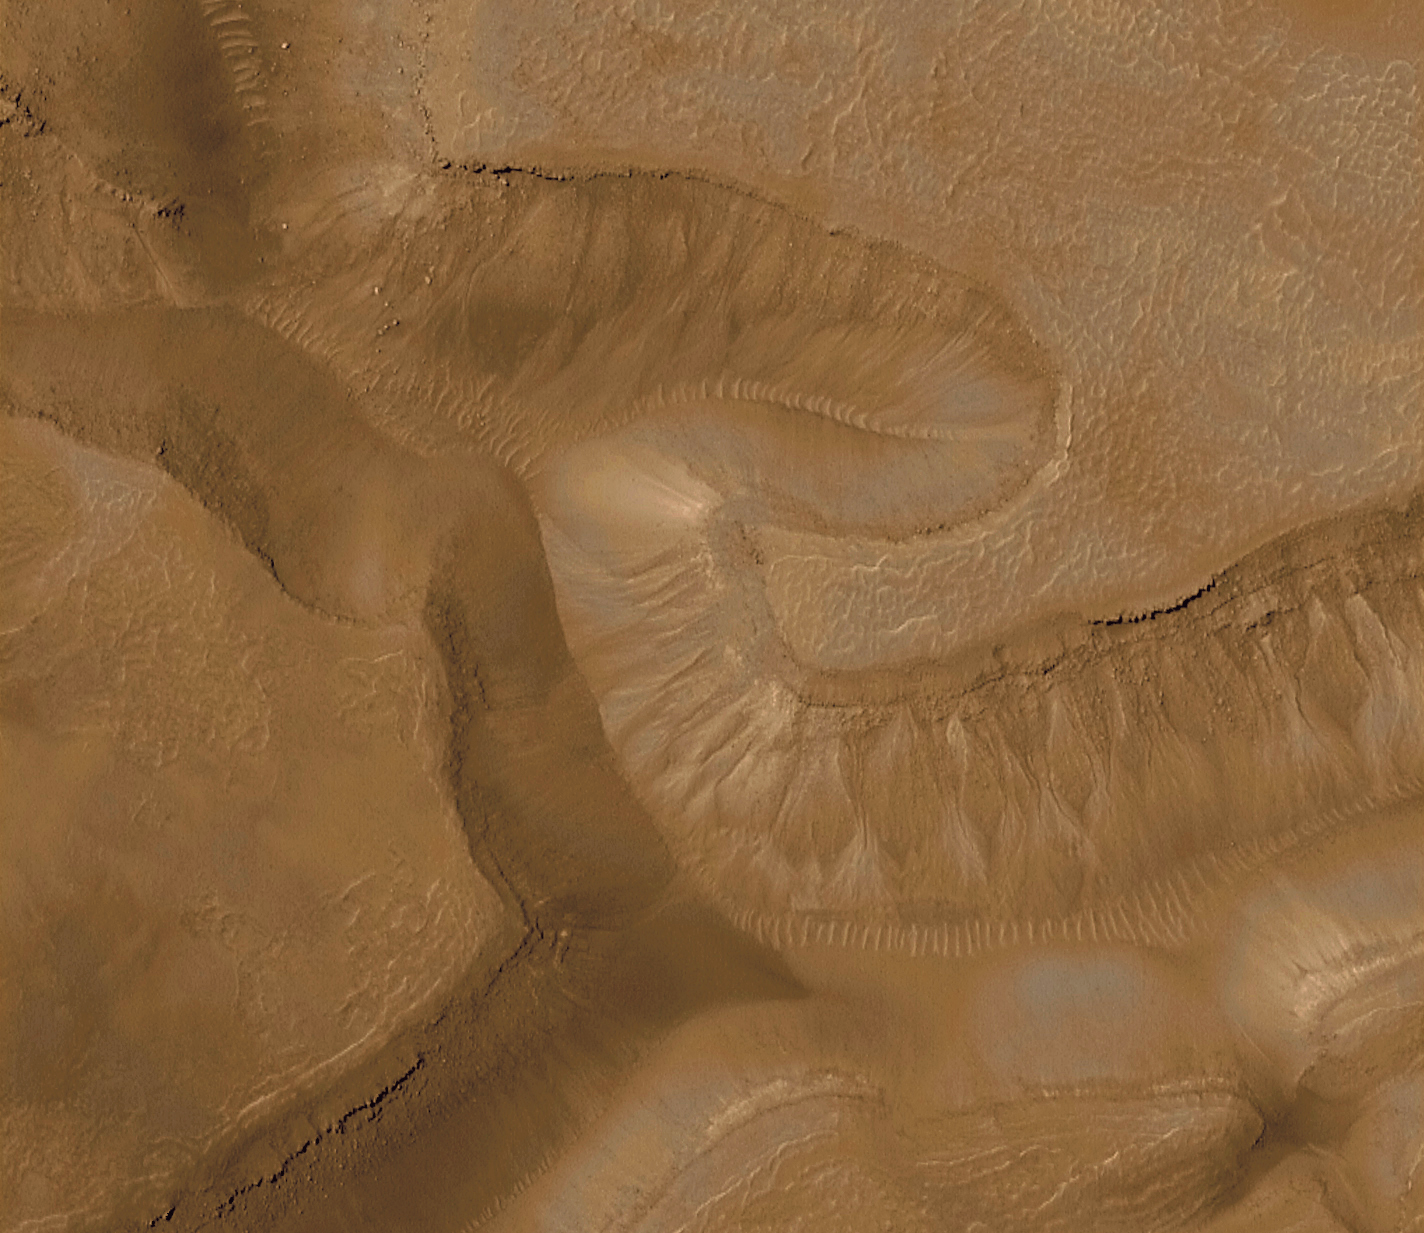

Evidence for Recent Liquid Water on Mars: Gullies in Gorgonum Chaos

The first two pictures (top and above left) are from the Mars Global Surveyor (MGS) Mars Orbiter Camera (MOC) and show a series of troughs and layered mesas in the Gorgonum Chaos region of the martian southern hemisphere. The picture at the top of the page is a portion of the picture on the left above. The Viking view (above right) shows the location of the MOC image in the chaotic terrain. Gullies proposed to have been formed by seeping groundwater emanate from a specific layer near the tops of trough walls, particularly on south-facing slopes (south is toward the bottom of each picture). The presence of so many gullies associated with the same layer in each mesa suggests that this layer is particularly effective in storing and conducting water. Such a layer is called an aquifer, and this one appears to be present less than a few hundred meters (few hundred yards) beneath the surface in this region.

The MOC pictures were taken on January 22, 2000. The sample at the top of the page is an area 3 kilometers (1.9 miles) wide by 2.6 km (1.6 mi) high. The long view (above left) covers an area 3 kilometers (1.9 miles) wide by 22.6 km (14 mi) long. Sunlight illuminates each scene from the upper left. The images are located near 37.5°S, 170.5°W. The context image (above right) was acquired by the Viking 1 orbiter in 1977 and is illuminated from the upper right, north is up. MOC high resolution images are taken black-and-white (grayscale); the color seen here has been synthesized from the colors of Mars observed by the MOC wide angle cameras and by the Viking Orbiters in the late 1970s.

NOTE: A Full Resolution Grayscale view of the release image can be found here.

Credit: NASA/JPL/MSSS